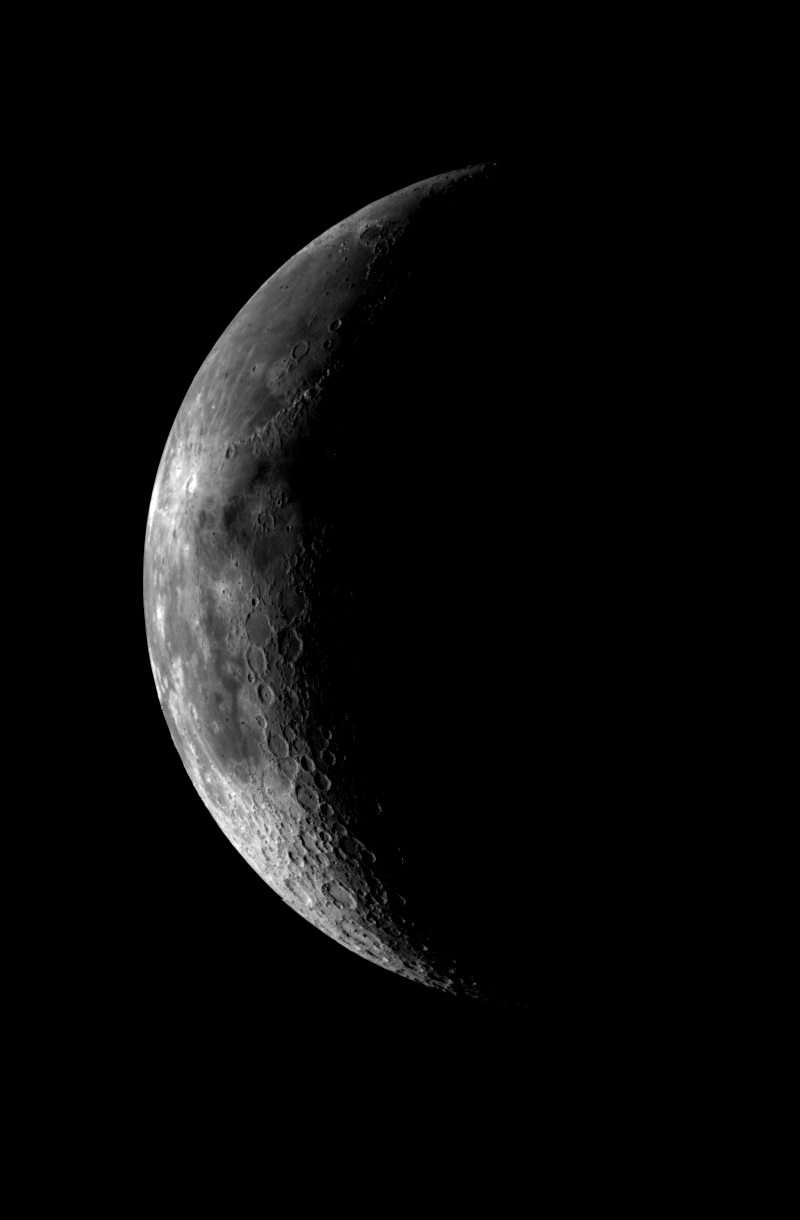

Moon – Western Near Side

This image of the crescent moon was obtained by the Galileo Solid State imaging system on December 8 at 5 a.m. PST as the Galileo spacecraft neared the Earth. The image was taken through a green filter and shows the western part of the lunar nearside. The smallest features visible are 8 kilometers (5 miles) in size. Major features visible include the dark plains of Mare Imbrium in the upper part of the image, the bright crater Copernicus (100 km, 60 miles in diameter) in the central part, and the heavily cratered lunar highlands in the bottom of the image. The landing sides of the Apollo 12, 14 and 15 missions lie within the central part of the image. Samples returned from these sites will be used to calibrate this and accompanying images taken in different colors, which will extend the knowledge of the spectral and compositional properties of the nearside of the moon, seen from Earth, to the lunar far side.

Credit: NASA/JPL